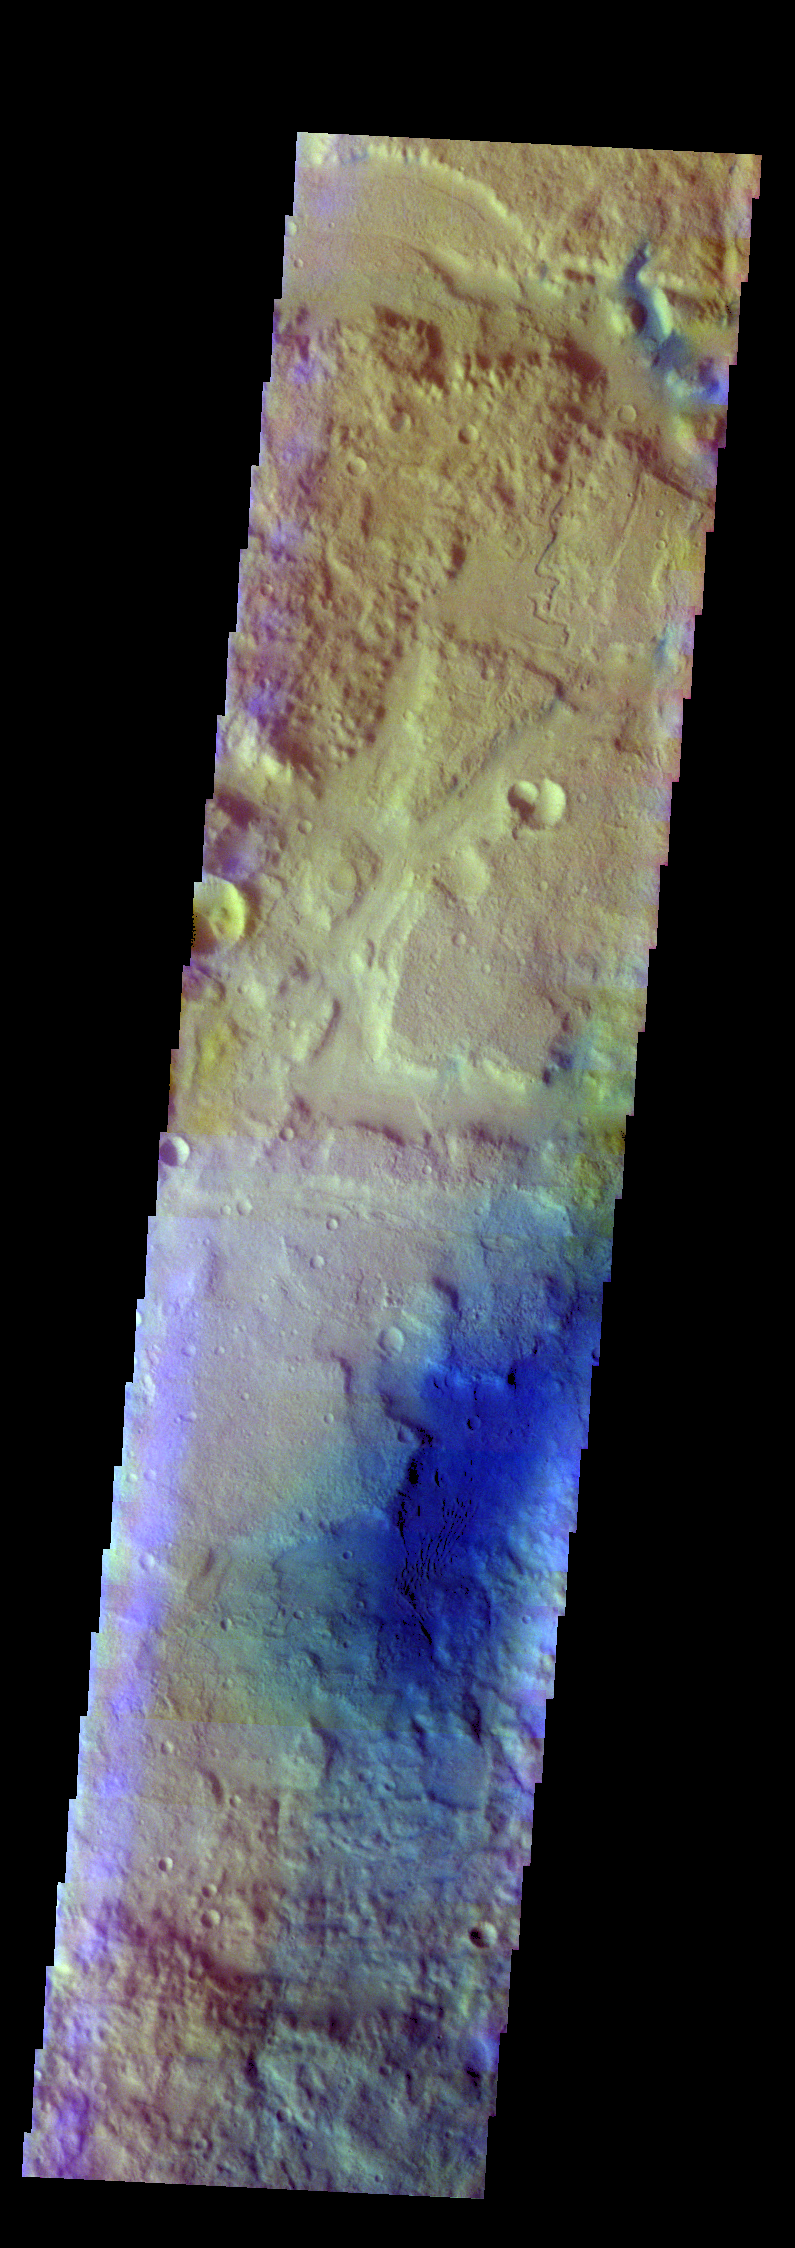

Terra Cimmeria – False Color

The THEMIS VIS camera contains 5 filters. The data from different filters can be combined in multiple ways to create a false color image. These false color images may reveal subtle variations of the surface not easily identified in a single band image. Today’s false color image shows an unnamed channel on the margin between the higher elevations of Terra Cimmeria and the lower elevations of Elysium Planitia.

Credit: NASA/JPL-Caltech/ASU